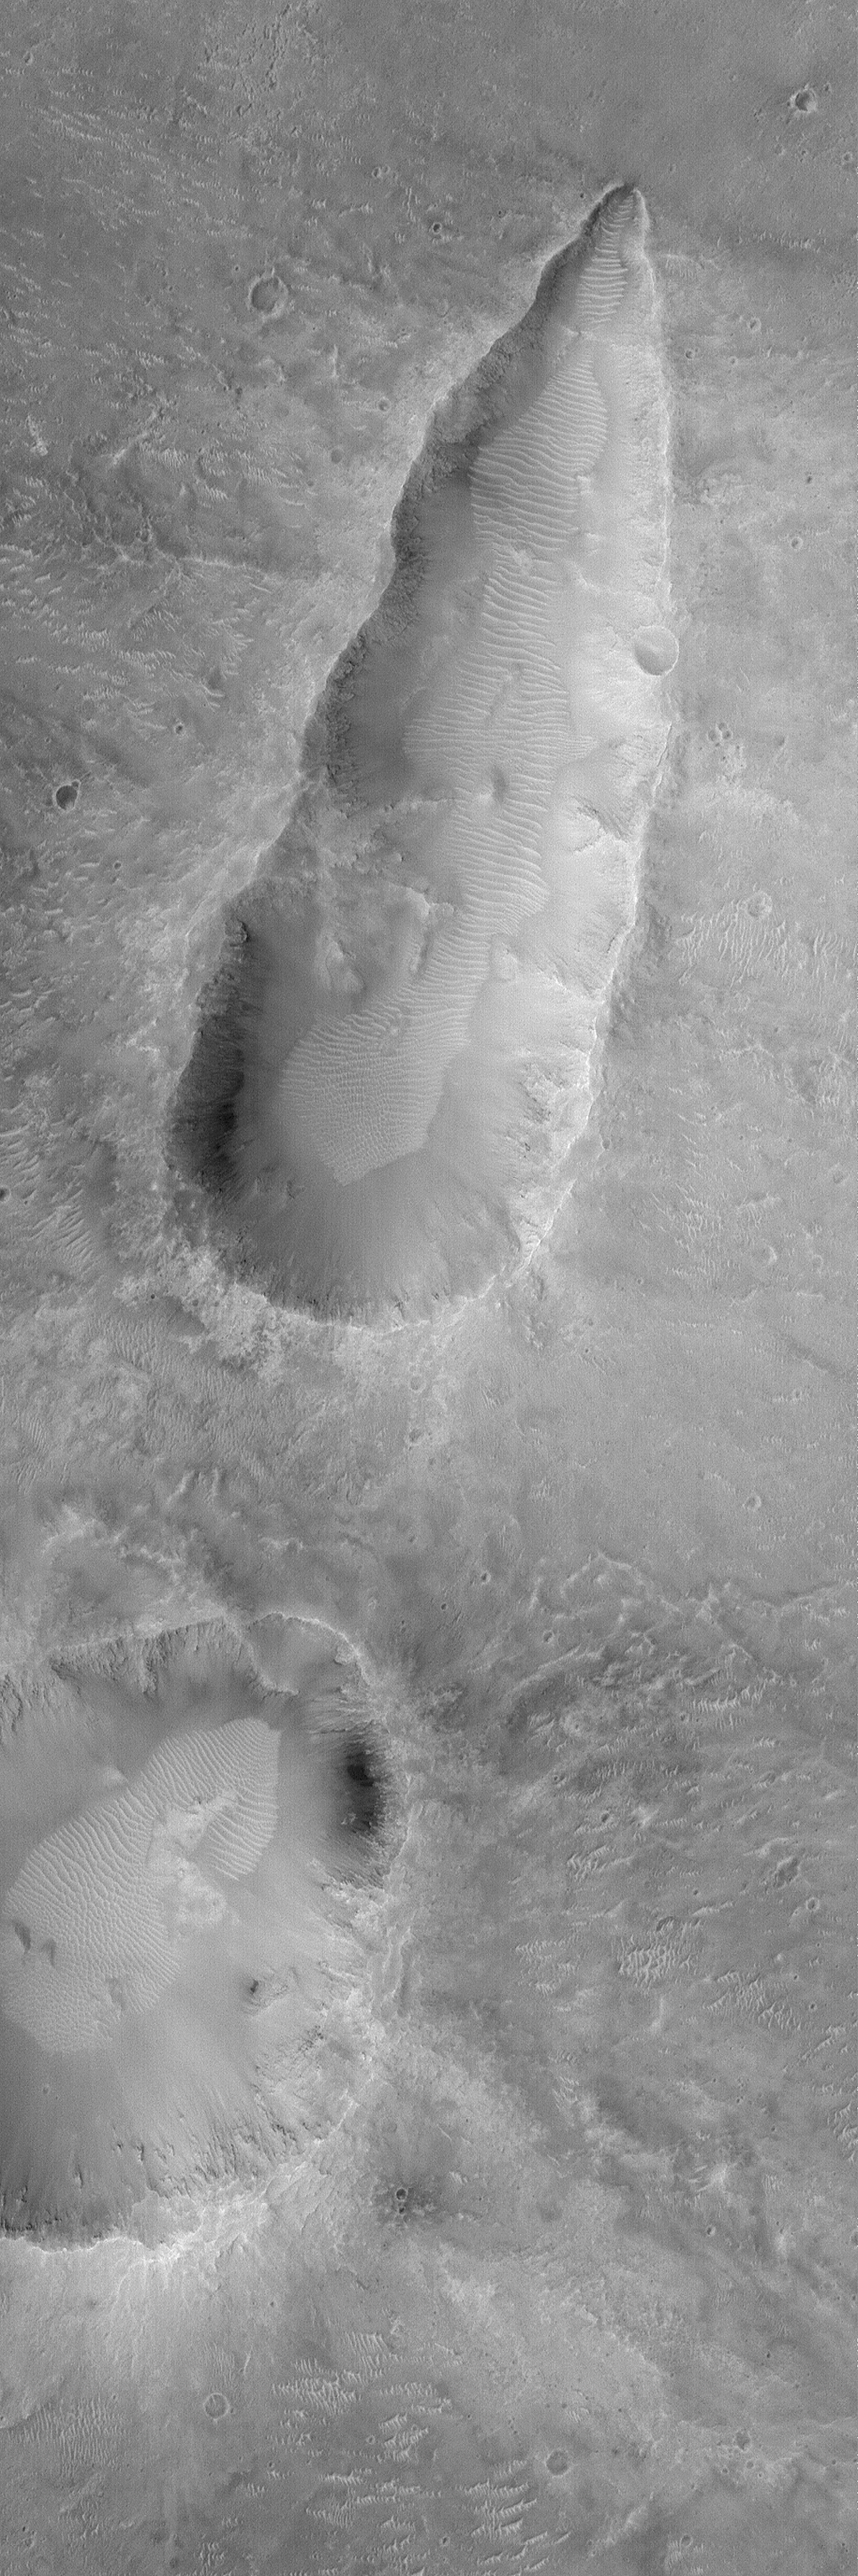

Oblique Impact

7 April 2004
This Mars Global Surveyor (MGS) Mars Orbiter Camera (MOC) image shows the results of an oblique meteor impact near 4.4°S, 10.1°W. The image covers an area about 3 km (1.9 mi) across. Sunlight illuminates the scene from the left.

Credit: NASA/JPL/Malin Space Science Systems